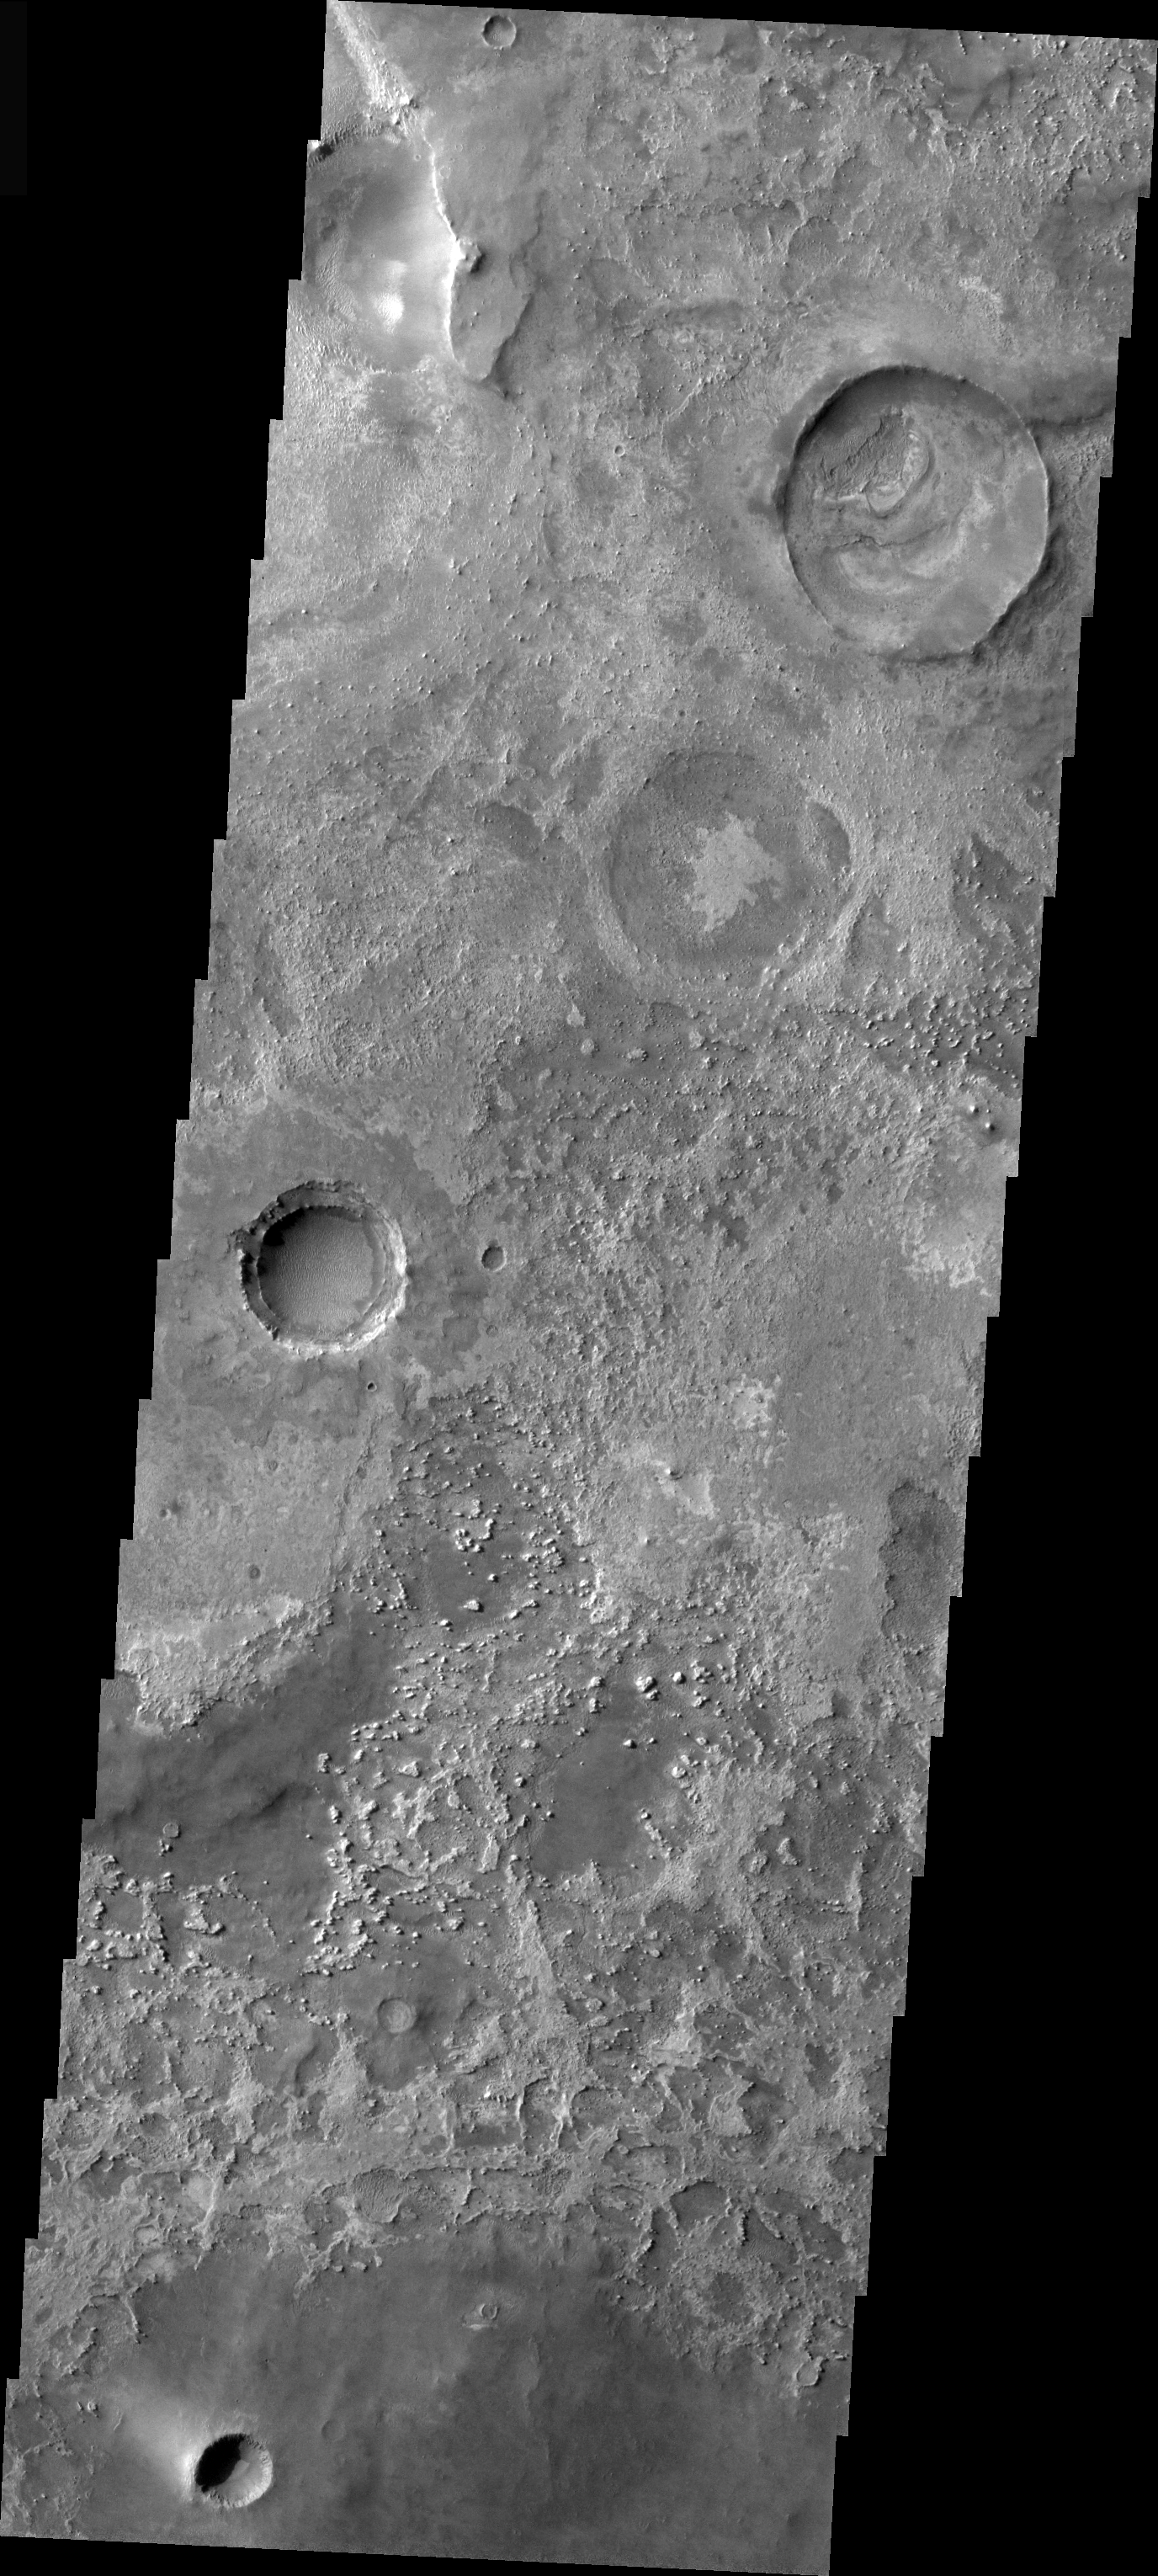

Meridiani Craters

This image is from the Meridiani region of Mars. Several craters at different stages of modification are visible in this image. At the upper right is a crater with its rim forming a thin circular ridge surrounding a filled crater floor. Diagonally down from the first crater is a circular feature which may be a completly filled crater. On the left side is a crater with visible ejecta and a partially filled floor. The rim interior wall is almost completly exposed on this crater.

Image information: VIS instrument. Latitude 0.4, Longitude 5.8 East (354.2 West). 19 meter/pixel resolution.

Note: this THEMIS visual image has not been radiometrically nor geometrically calibrated for this preliminary release. An empirical correction has been performed to remove instrumental effects. A linear shift has been applied in the cross-track and down-track direction to approximate spacecraft and planetary motion. Fully calibrated and geometrically projected images will be released through the Planetary Data System in accordance with Project policies at a later time.

NASA’s Jet Propulsion Laboratory manages the 2001 Mars Odyssey mission for NASA’s Office of Space Science, Washington, D.C. The Thermal Emission Imaging System (THEMIS) was developed by Arizona State University, Tempe, in collaboration with Raytheon Santa Barbara Remote Sensing. The THEMIS investigation is led by Dr. Philip Christensen at Arizona State University. Lockheed Martin Astronautics, Denver, is the prime contractor for the Odyssey project, and developed and built the orbiter. Mission operations are conducted jointly from Lockheed Martin and from JPL, a division of the California Institute of Technology in Pasadena.

Credit: NASA/JPL/Arizona State University